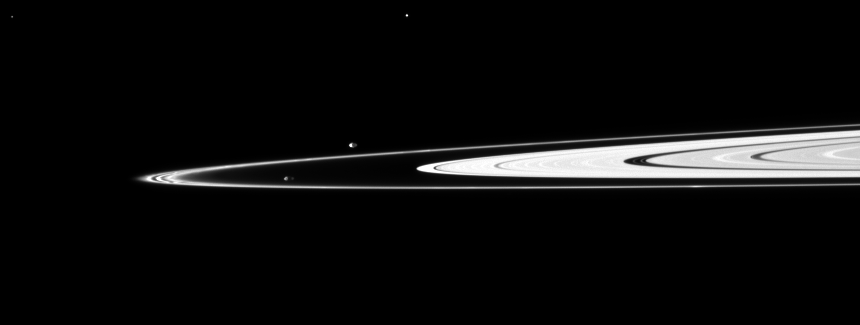

Potato Pair

Pandora and Prometheus, the shepherding moons of the F ring, orbit inside and outside the thin ring.

The elongated, potato-like shapes of the two moons are both visible here. Pandora (81 kilometers, or 50 miles across) orbits outside the F ring and, with the inner shepherd moon Prometheus, helps to keep the narrow lanes of the F ring in check. The gravity of Prometheus (86 kilometers, or 53 miles across) periodically creates the streamer-channels in the F ring. See PIA08397 to learn more. The bright specks at the top center and top left of the image are background stars.

This view looks toward the northern, sunlit side of the rings from just above the ringplane.

The image was taken in visible light with the Cassini spacecraft narrow-angle camera on Nov. 28, 2009. The view was acquired at a distance of approximately 2.5 million kilometers (1.6 million miles) from Pandora. Prometheus is 2.4 million kilometers (1.5 million miles) away. Scale on Pandora is 15 kilometers (9 miles) per pixel.

The Cassini-Huygens mission is a cooperative project of NASA, the European Space Agency and the Italian Space Agency. The Jet Propulsion Laboratory, a division of the California Institute of Technology in Pasadena, manages the mission for NASA’s Science Mission Directorate, Washington, D.C. The Cassini orbiter and its two onboard cameras were designed, developed and assembled at JPL. The imaging operations center is based at the Space Science Institute in Boulder, Colo.

Credit: NASA/JPL/Space Science Institute